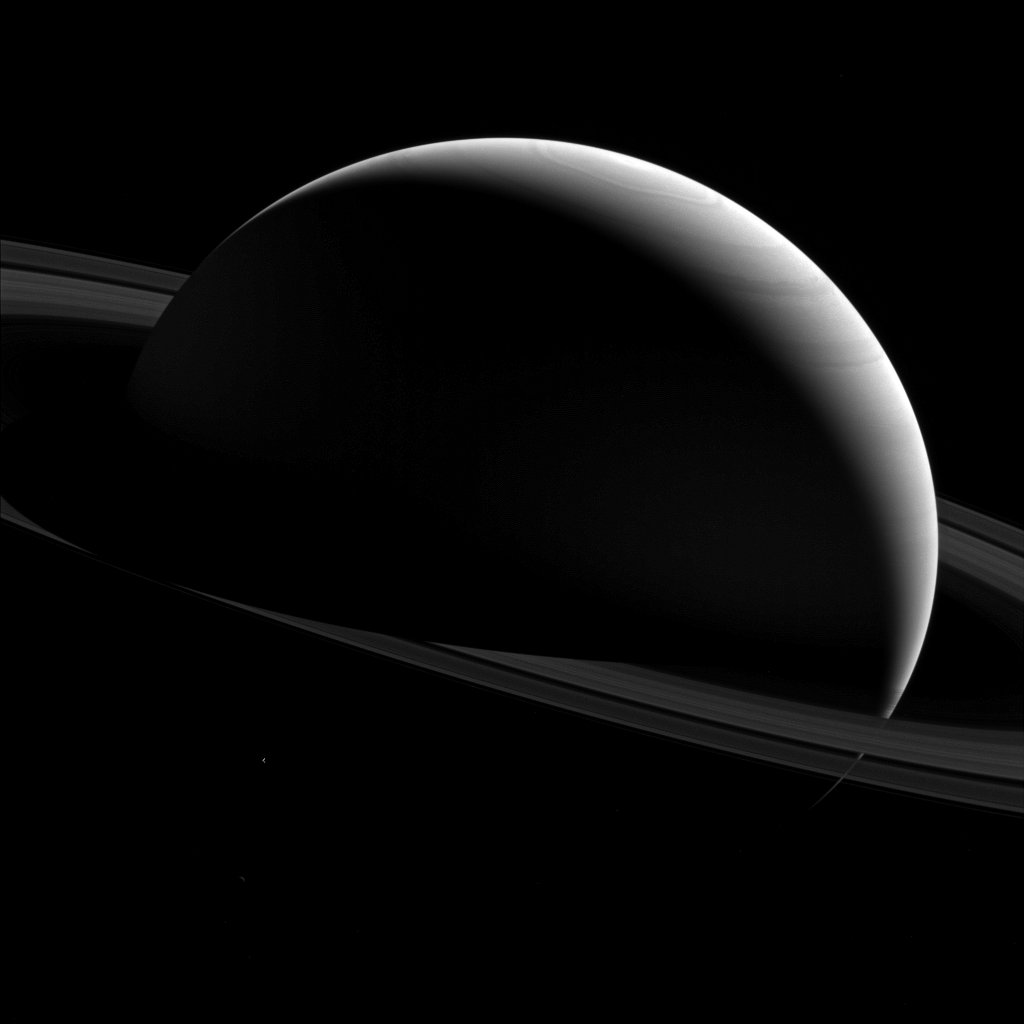

From the Night Side

The night sides of Saturn and Tethys are dark places indeed.

We know that shadows are darker areas than sunlit areas, and in space, with no air to scatter the light, shadows can appear almost totally black.

Tethys (660 miles or 1,062 kilometers across) is just barely seen in the lower left quadrant of this image below the ring plane and has been brightened by a factor of three to increase its visibility.

The wavy outline of Saturn’s polar hexagon is visible at top center.

This view looks toward the sunlit side of the rings from about 10 degrees above the ring plane. The image was taken with the Cassini spacecraft wide-angle camera on Jan. 15, 2015 using a spectral filter which preferentially admits wavelengths of near-infrared light centered at 752 nanometers.

The view was obtained at a distance of approximately 1.5 million miles (2.4 million kilometers) from Saturn. Image scale is 88 miles (141 kilometers) per pixel.

The Cassini mission is a cooperative project of NASA, ESA (the European Space Agency) and the Italian Space Agency. The Jet Propulsion Laboratory, a division of the California Institute of Technology in Pasadena, manages the mission for NASA’s Science Mission Directorate, Washington. The Cassini orbiter and its two onboard cameras were designed, developed and assembled at JPL. The imaging operations center is based at the Space Science Institute in Boulder, Colorado.

Credit: NASA/JPL-Caltech/Space Science Institute